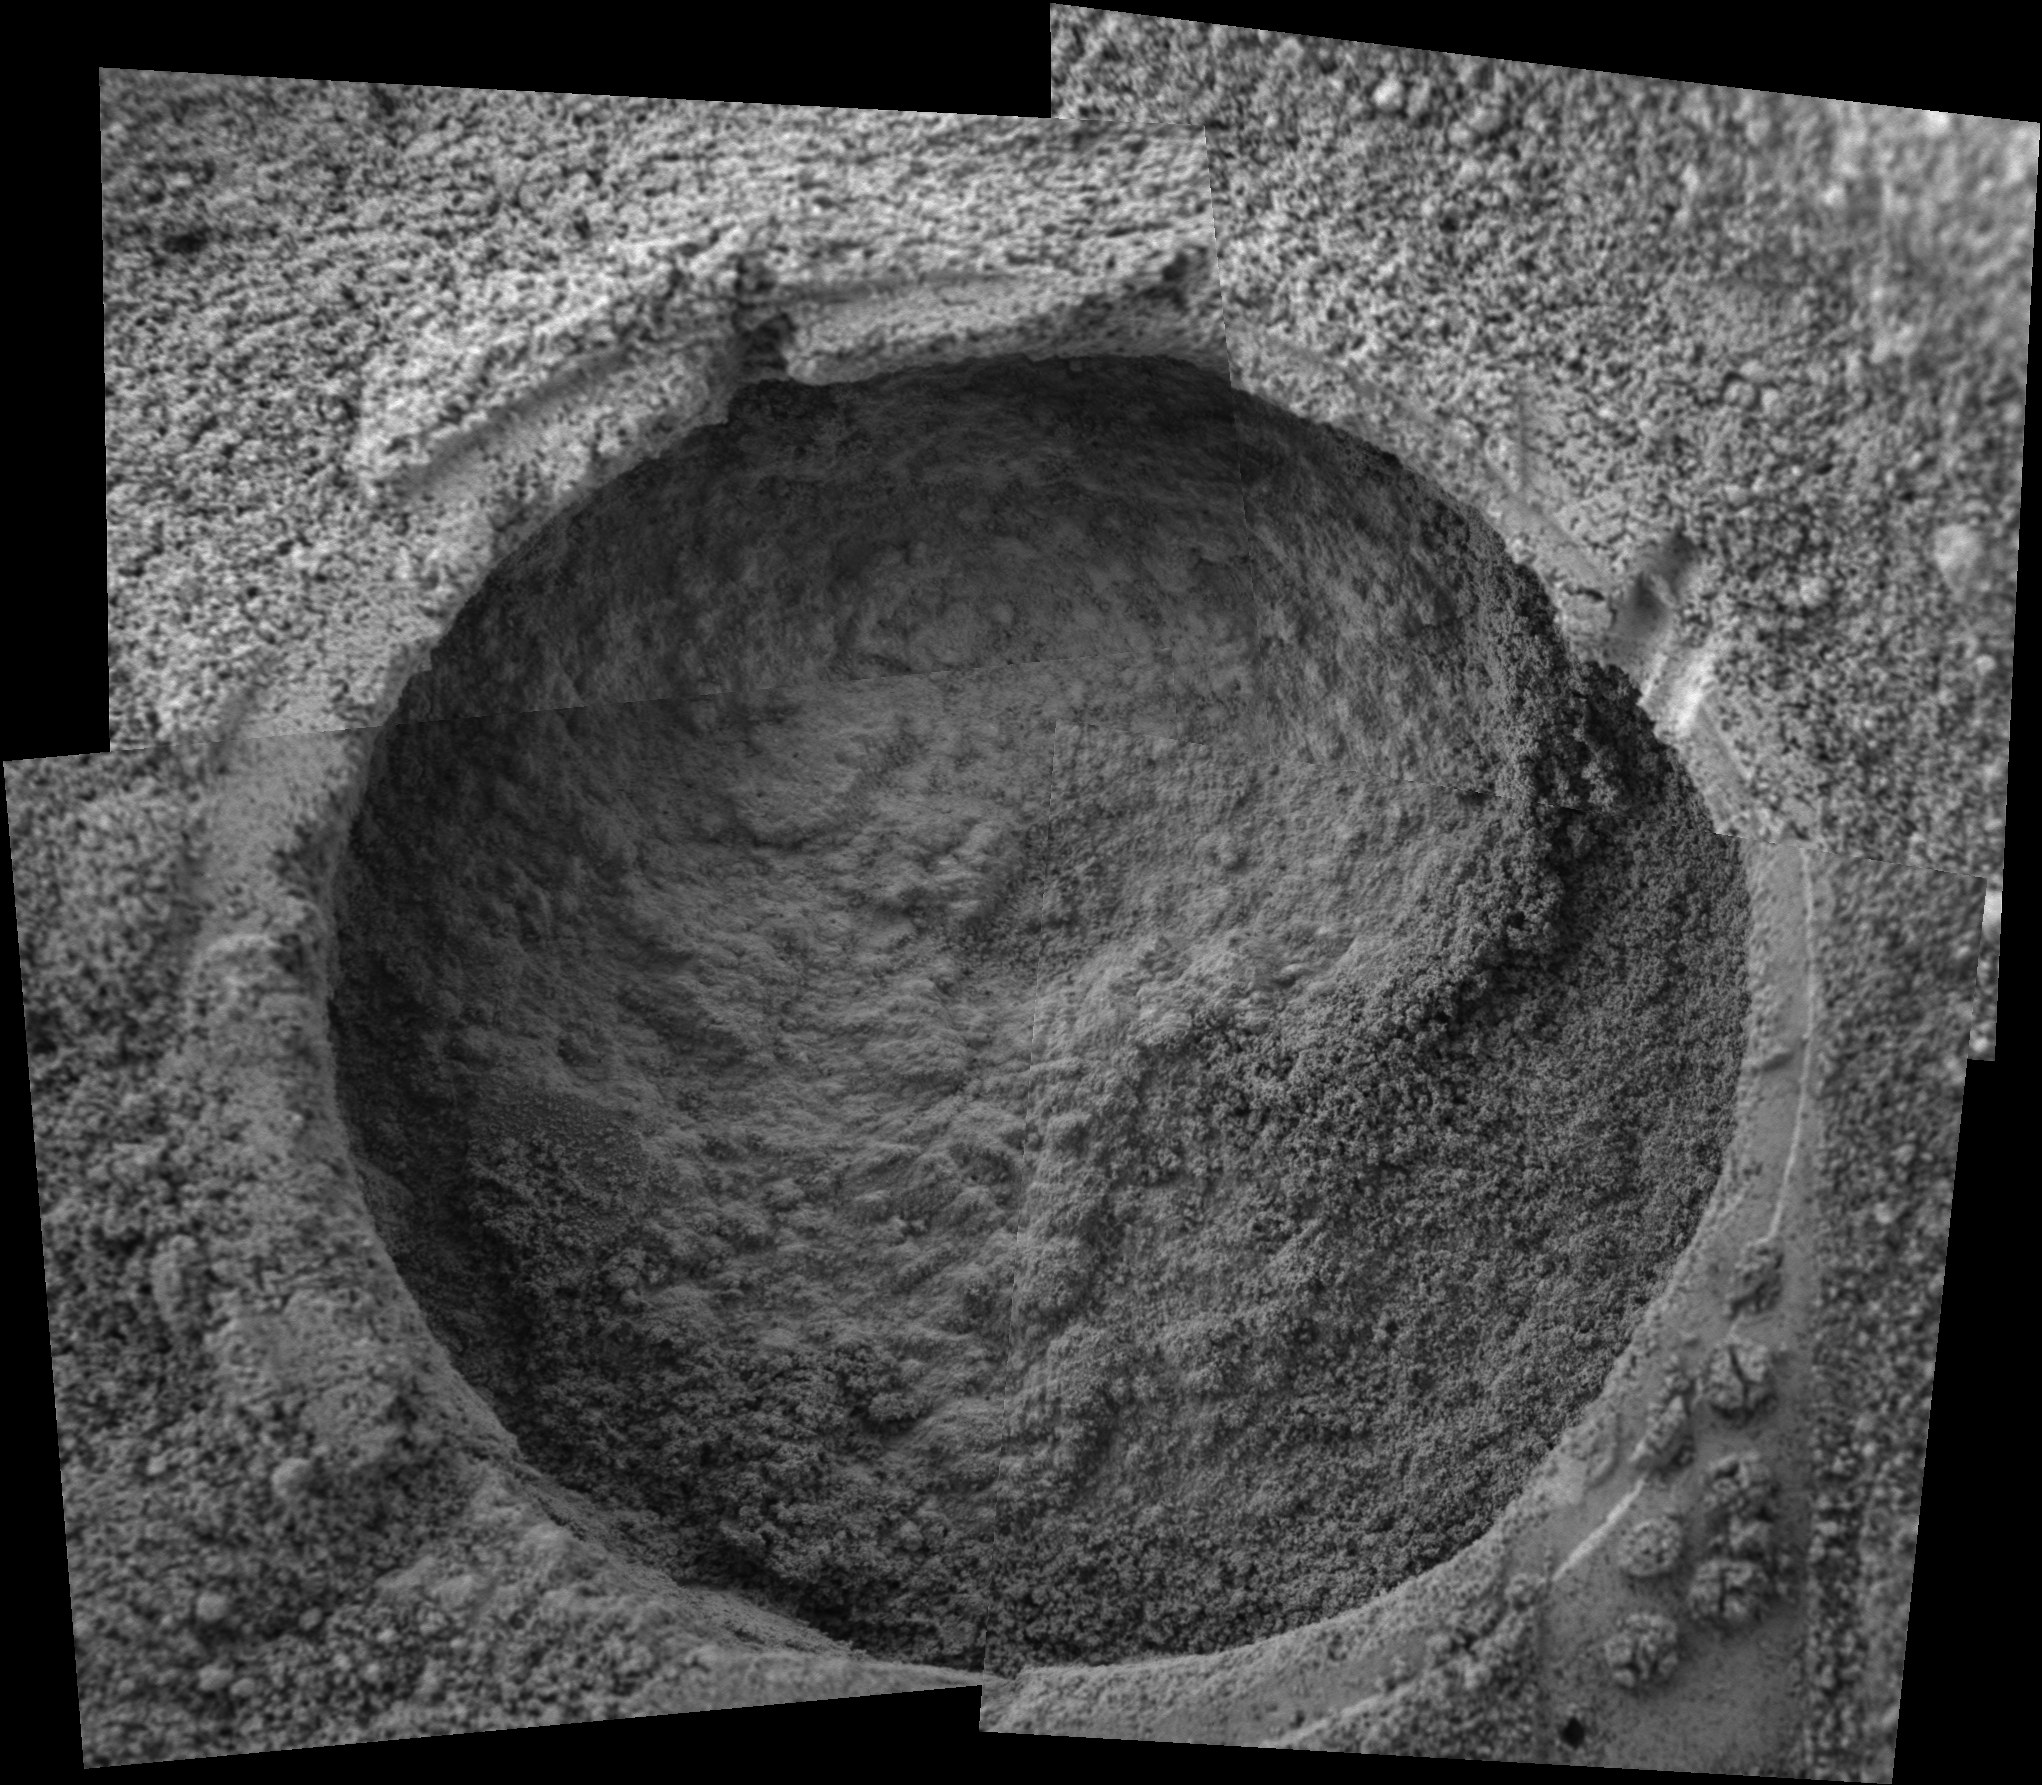

‘Tuktoyuktuk’ Up Close

This image taken by the Mars Exploration Rover Opportunity shows a target dubbed “Tuktoyuktuk” on a rock called “Inuvik” in “Endurance Crater.” Opportunity dug a hole into the target with its rock abrasion tool, then captured this picture with its microscopic imager on sol 188 (Aug. 4, 2004). The image mosaic is about 6 centimeters (2.4 inches) across.

Credit: NASA/JPL/Cornell/USGS